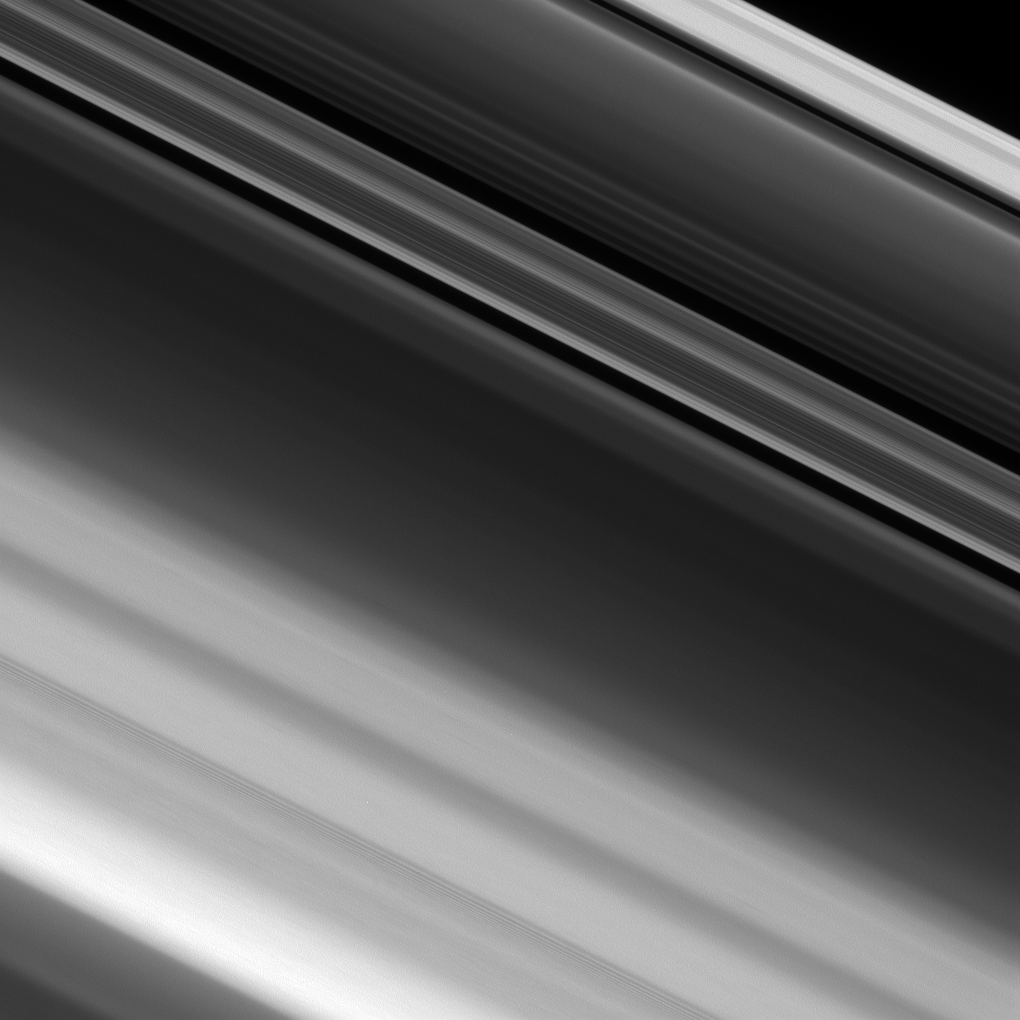

A Resolution

NASA’s Cassini spacecraft zoomed in on a portion of Saturn’s Cassini Division, between the A and B rings, revealing narrow, detailed structures that get even finer as the cameras’ resolution increases. Even at this level of detail, it is still not fine enough to resolve the individual particles that make up the ring.

High-resolution images like this help scientists map the fine structure of Saturn’s rings. Features less than a half a mile (0.7 kilometer) in size are resolvable here. But the particles in the A ring typically range in size from several meters across down to centimeters, making them still far too small to see individually here.This view looks toward the sunlit side of the rings from about 79 degrees above the ring plane. The image was taken in visible light with the Cassini spacecraft narrow-angle camera on Jan. 9, 2017.

The view was obtained at a distance of approximately 70,000 miles (113,000 kilometers) from the region of the rings pictured here, and at a Sun-Saturn-spacecraft, or phase, angle of 52 degrees. Image scale is 2,300 feet (690 meters) per pixel.

The Cassini mission is a cooperative project of NASA, ESA (the European Space Agency) and the Italian Space Agency. The Jet Propulsion Laboratory, a division of the California Institute of Technology in Pasadena, manages the mission for NASA’s Science Mission Directorate, Washington. The Cassini orbiter and its two onboard cameras were designed, developed and assembled at JPL. The imaging operations center is based at the Space Science Institute in Boulder, Colorado.

Credit: NASA/JPL-Caltech/Space Science Institute